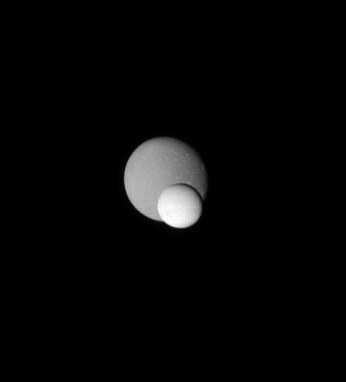

Enceladus and Dione

Two icy moons meet on the sky in a “mutual event” recorded by the Cassini spacecraft.

The great brightness of Enceladus (505 kilometers, or 314 miles across) is rather obvious in comparison to Dione (1,126 kilometers, or 700 miles across) behind it. Enceladus is the most reflective object in the Solar System, and is nearly pure white. Dione, in comparison, reflects about 70 percent of the light falling upon it.

The image was taken in visible light with the Cassini spacecraft narrow-angle camera on July 24, 2007. The view was obtained at a distance of approximately 1.9 million kilometers (1.2 million miles) from Enceladus and 2.2 million kilometers (1.3 million miles) from Dione. Image scale is 11 kilometers (7 miles) per pixel on Enceladus and 13 kilometers (8 miles) per pixel on Dione.

The Cassini-Huygens mission is a cooperative project of NASA, the European Space Agency and the Italian Space Agency. The Jet Propulsion Laboratory, a division of the California Institute of Technology in Pasadena, manages the mission for NASA’s Science Mission Directorate, Washington, D.C. The Cassini orbiter and its two onboard cameras were designed, developed and assembled at JPL. The imaging operations center is based at the Space Science Institute in Boulder, Colo.

Credit: NASA/JPL/Space Science Institute